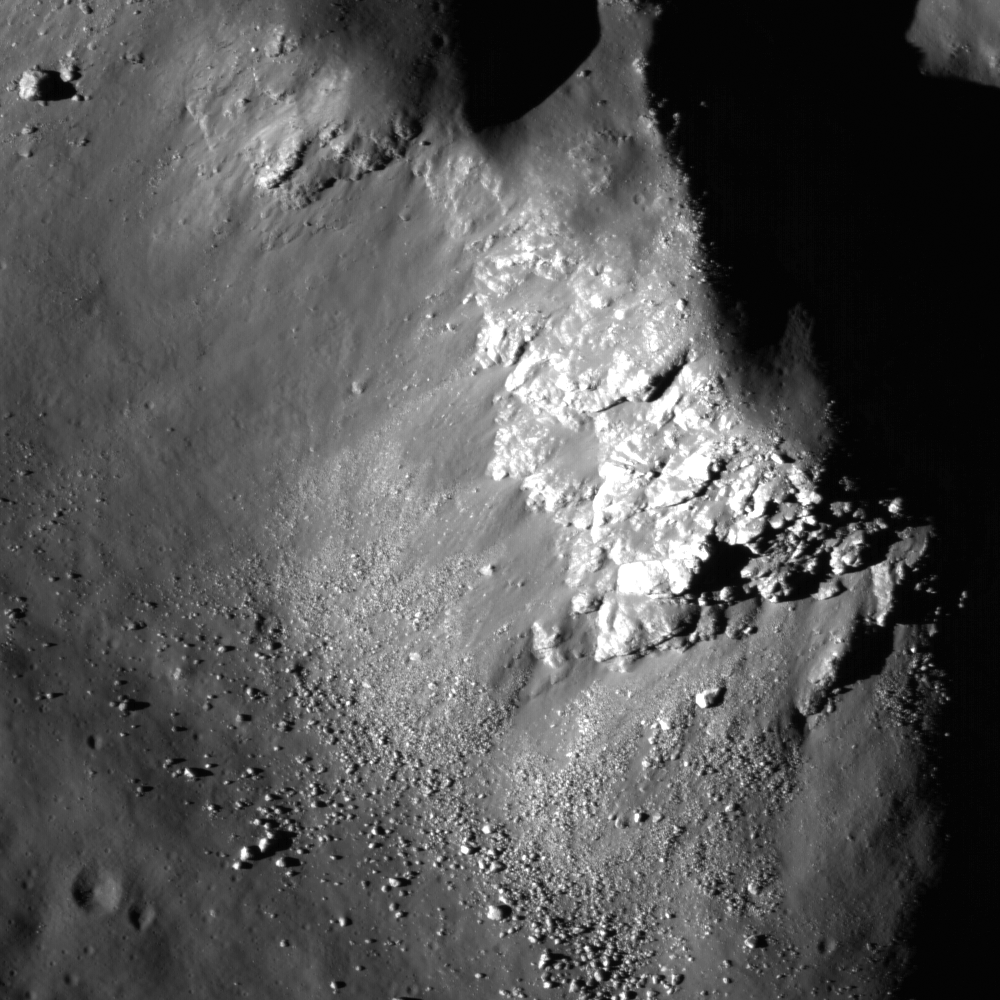

Central Peak of Copernicus Crater

Today’s LROC NAC image (M102293451) is a close up of the 93-km (58 miles) diameter Copernicus crater showing light-toned fractured bedrock exposed on the higher slopes on the central structural uplift. The bedrock observed in this NAC frame appears to be somewhat intact, and not a breccia (i.e., a rock consisting of a jumble of randomly oriented rock fragments). It is only slightly brecciated (or fragmented), which is consistent with the manner in which crater central peak rocks are uplifted and exposed. This location gives us a glimpse of bedrock that was protected beneath the surface until exposed by the Copernicus impact event and later landslides. Dark materials appear to fill fractures in this outcrop that may be highly shocked materials (e.g., impact melt or breccias) that were injected into the rock during the formation of Copernicus.

NASA’s Goddard Space Flight Center built and manages the mission for the Exploration Systems Mission Directorate at NASA Headquarters in Washington. The Lunar Reconnaissance Orbiter Camera was designed to acquire data for landing site certification and to conduct polar illumination studies and global mapping. Operated by Arizona State University, LROC consists of a pair of narrow-angle cameras (NAC) and a single wide-angle camera (WAC). The mission is expected to return over 70 terabytes of image data.

Credit: NASA/GSFC/Arizona State University